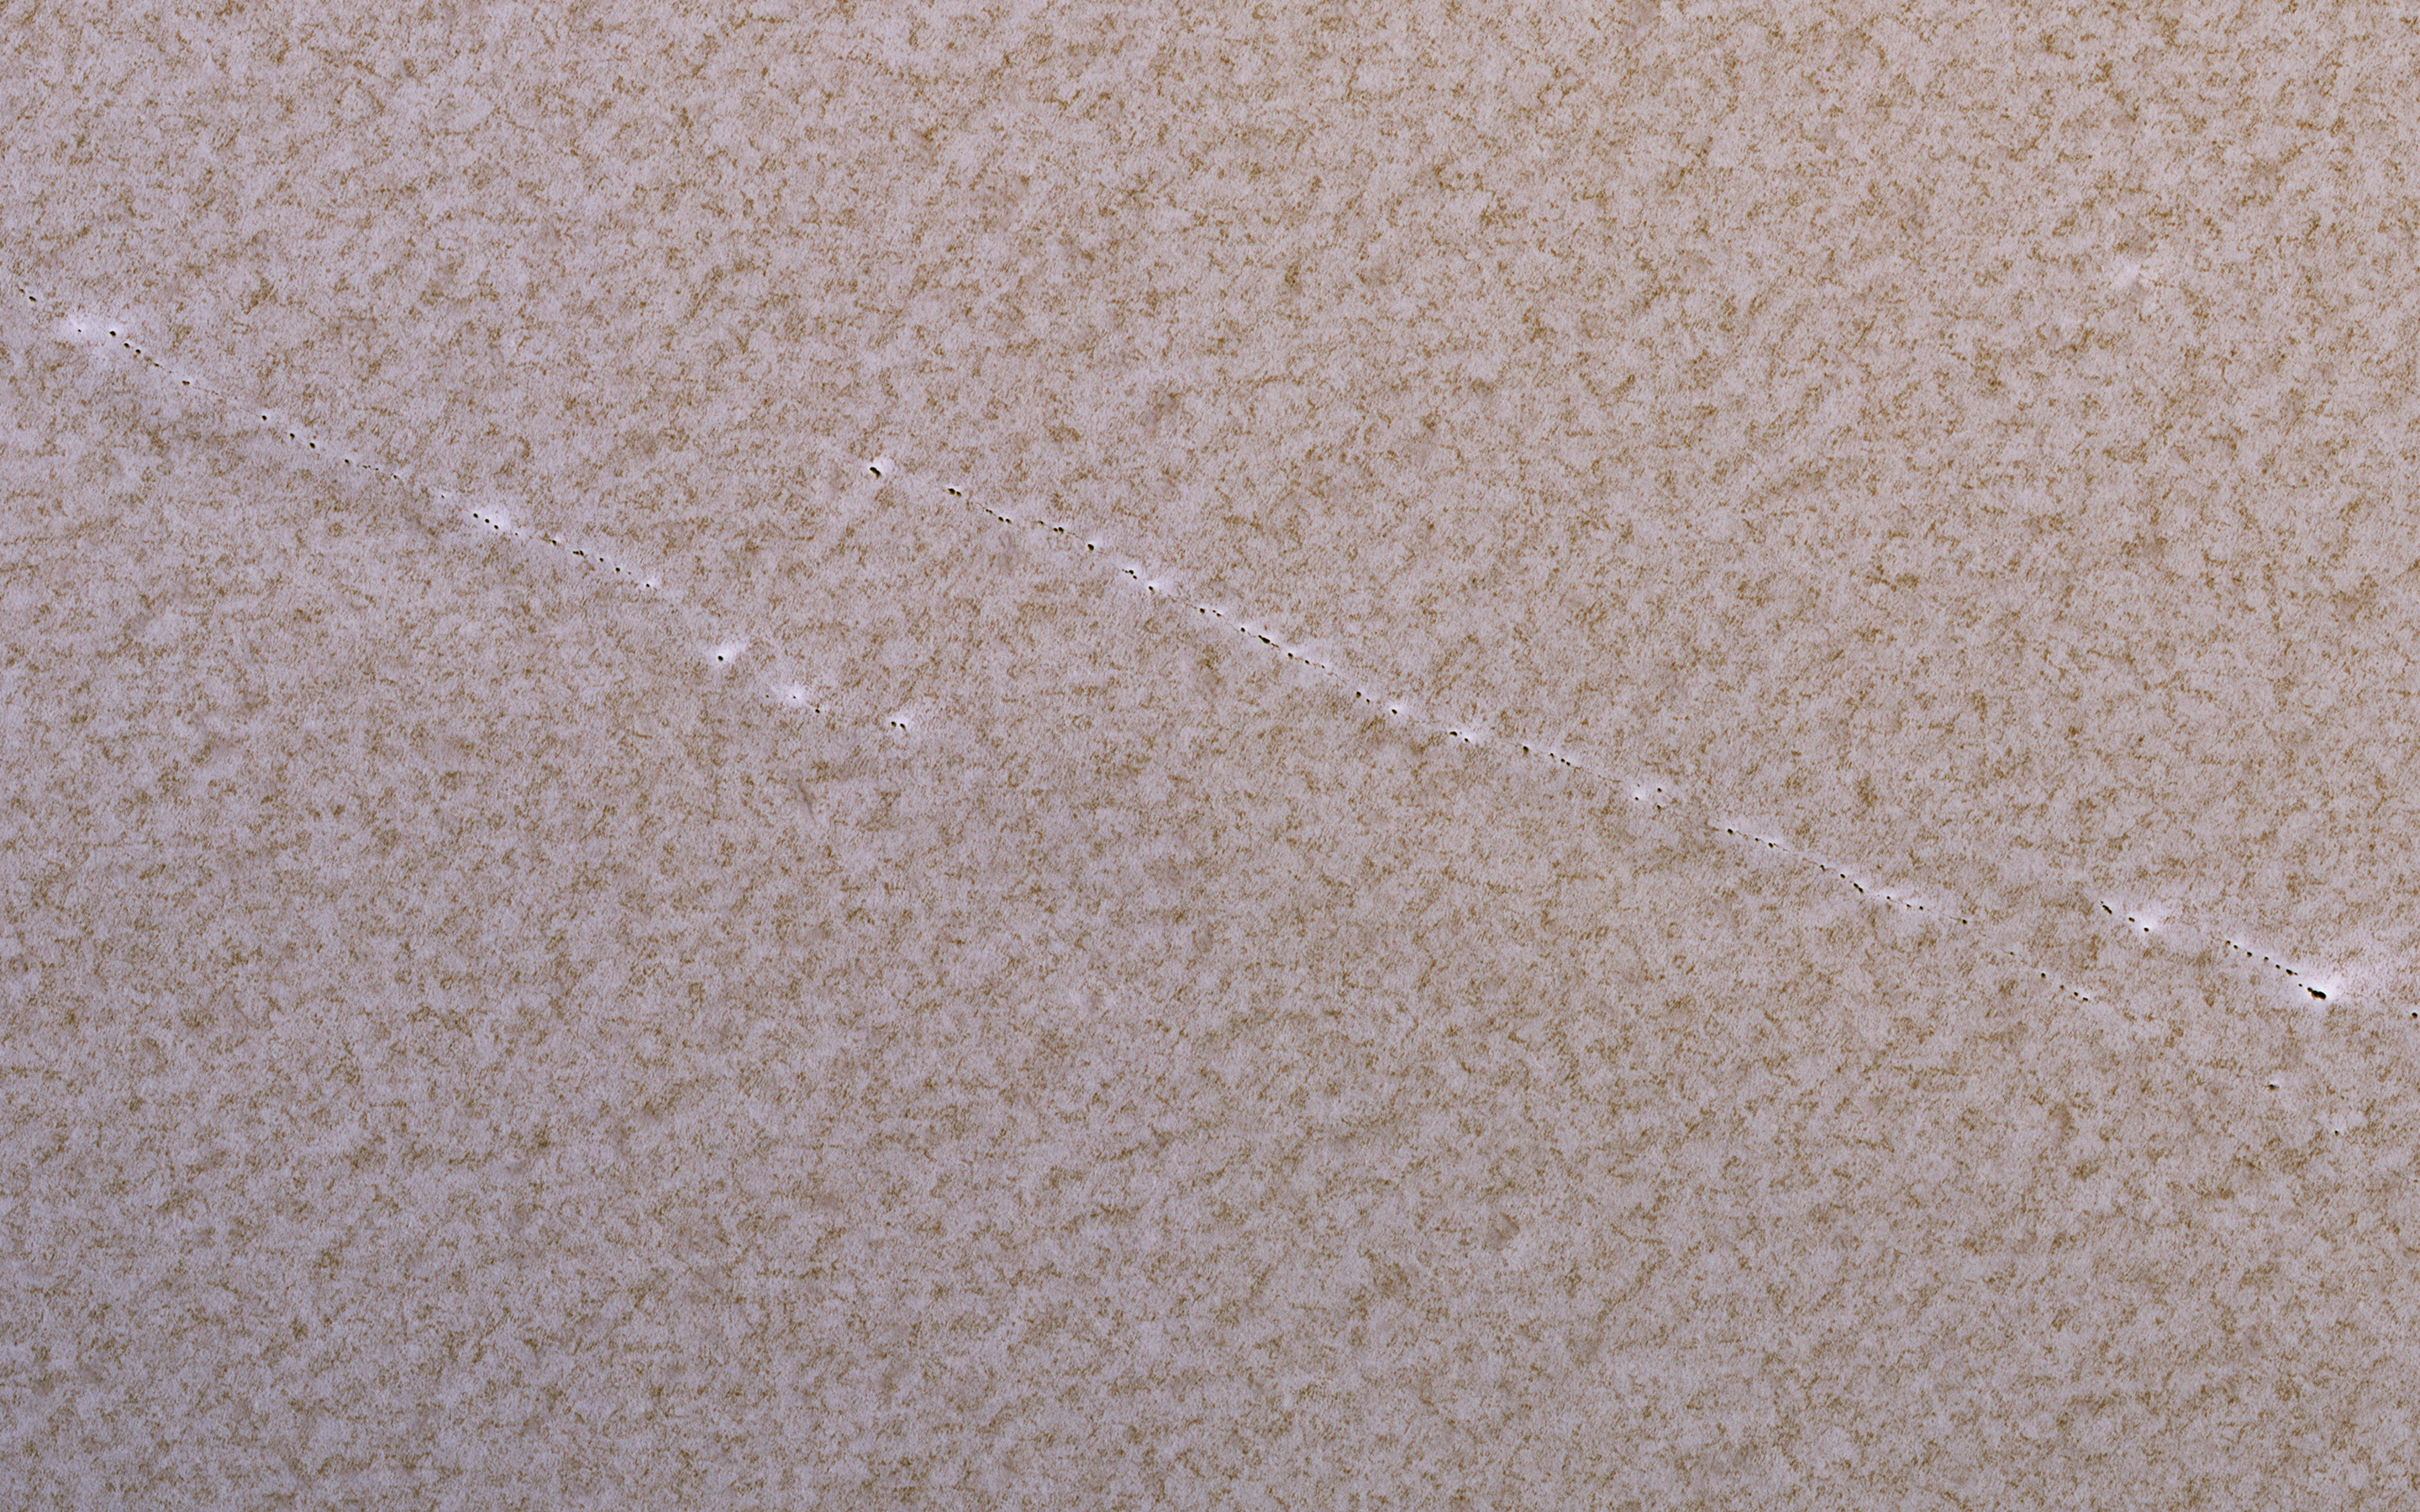

Polar Pits: Are They Active?

This 2008 image shows a portion of the North Polar layered deposits with lines of very small pits, only about 1 meter in diameter.

Such small pits should be quickly filled in by seasonal ice and dust, so their existence suggests active processes such as faults pulling apart the icy layers.

This is a stereo pair with PSP_009873_2645.

The map is projected here at a scale of 25 centimeters (9.8 inches) per pixel. [The original image scale is 33.3 centimeters (13.1 inches) per pixel (with 1 x 1 binning); objects on the order of 100 centimeters (39.3 inches) across are resolved.] North is up.

The University of Arizona, Tucson, operates HiRISE, which was built by Ball Aerospace & Technologies Corp., Boulder, Colo. NASA’s Jet Propulsion Laboratory, a division of Caltech in Pasadena, California, manages the Mars Reconnaissance Orbiter Project for NASA’s Science Mission Directorate, Washington.

Credit: NASA/JPL-Caltech/Univ. of Arizona